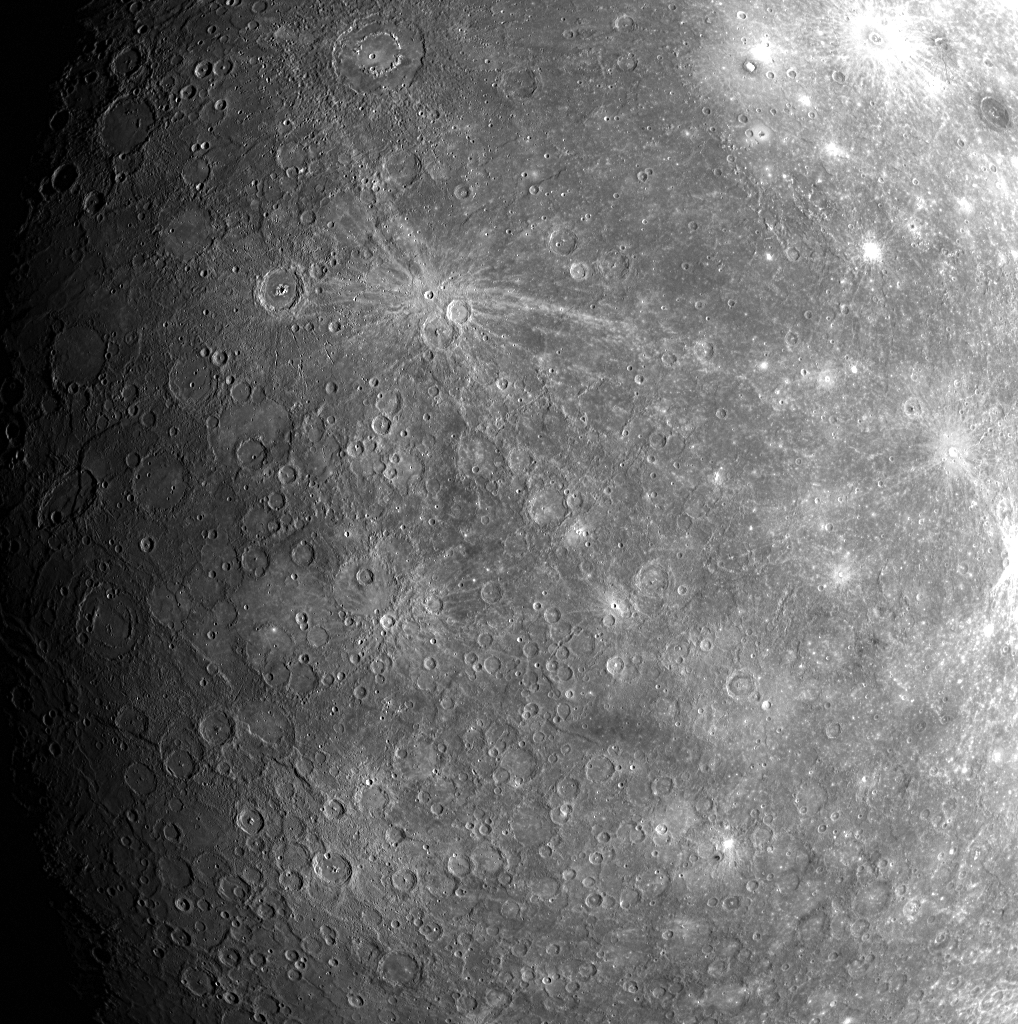

A Closer Look at the Previously Unseen Side

Two weeks ago, on January 14, 2008, MESSENGER became the first spacecraft to see the side of Mercury shown in this image. The first image transmitted back to Earth following the flyby of Mercury (PIA10172), and then released to the web within hours, shows the historic first look at the previously unseen side. This image, taken by the Wide Angle Camera (WAC) of the Mercury Dual Imaging System (MDIS), shows a closer view of much of that territory.

Just above and to the left of center of this image is a small crater with a pronounced set of bright rays extending across Mercury’s surface away from the crater. Bright rays are commonly made in a crater-forming explosion when an asteroid strikes the surface of an airless body like the Moon or Mercury. But rays fade with time as tiny meteoroids and particles from the solar wind strike the surface and darken the rays. The prominence of these rays implies that the small crater at the center of the ray pattern formed comparatively recently.

This image is one in a planned set of 99. Nine different views of Mercury were snapped in this set to create a mosaic pattern with images in 3 rows and 3 columns. The WAC is equipped with 11 narrow-band color filters, and each of the 9 different views was acquired through all 11 filters. This image was taken in filter 7, which is sensitive to light near the red end of the visible spectrum (750 nm), and shows features as small as about 6 kilometers (4 miles) in size. The MESSENGER team is studying this previously unseen side of Mercury in detail to map and identify new geologic features and to construct the planet’s geological history.

Mission Elapsed Time (MET) of image: 108827618

These images are from MESSENGER, a NASA Discovery mission to conduct the first orbital study of the innermost planet, Mercury. For information regarding the use of images, see the MESSENGER image use policy.

Credit: NASA/Johns Hopkins University Applied Physics Laboratory/Carnegie Institution of Washington